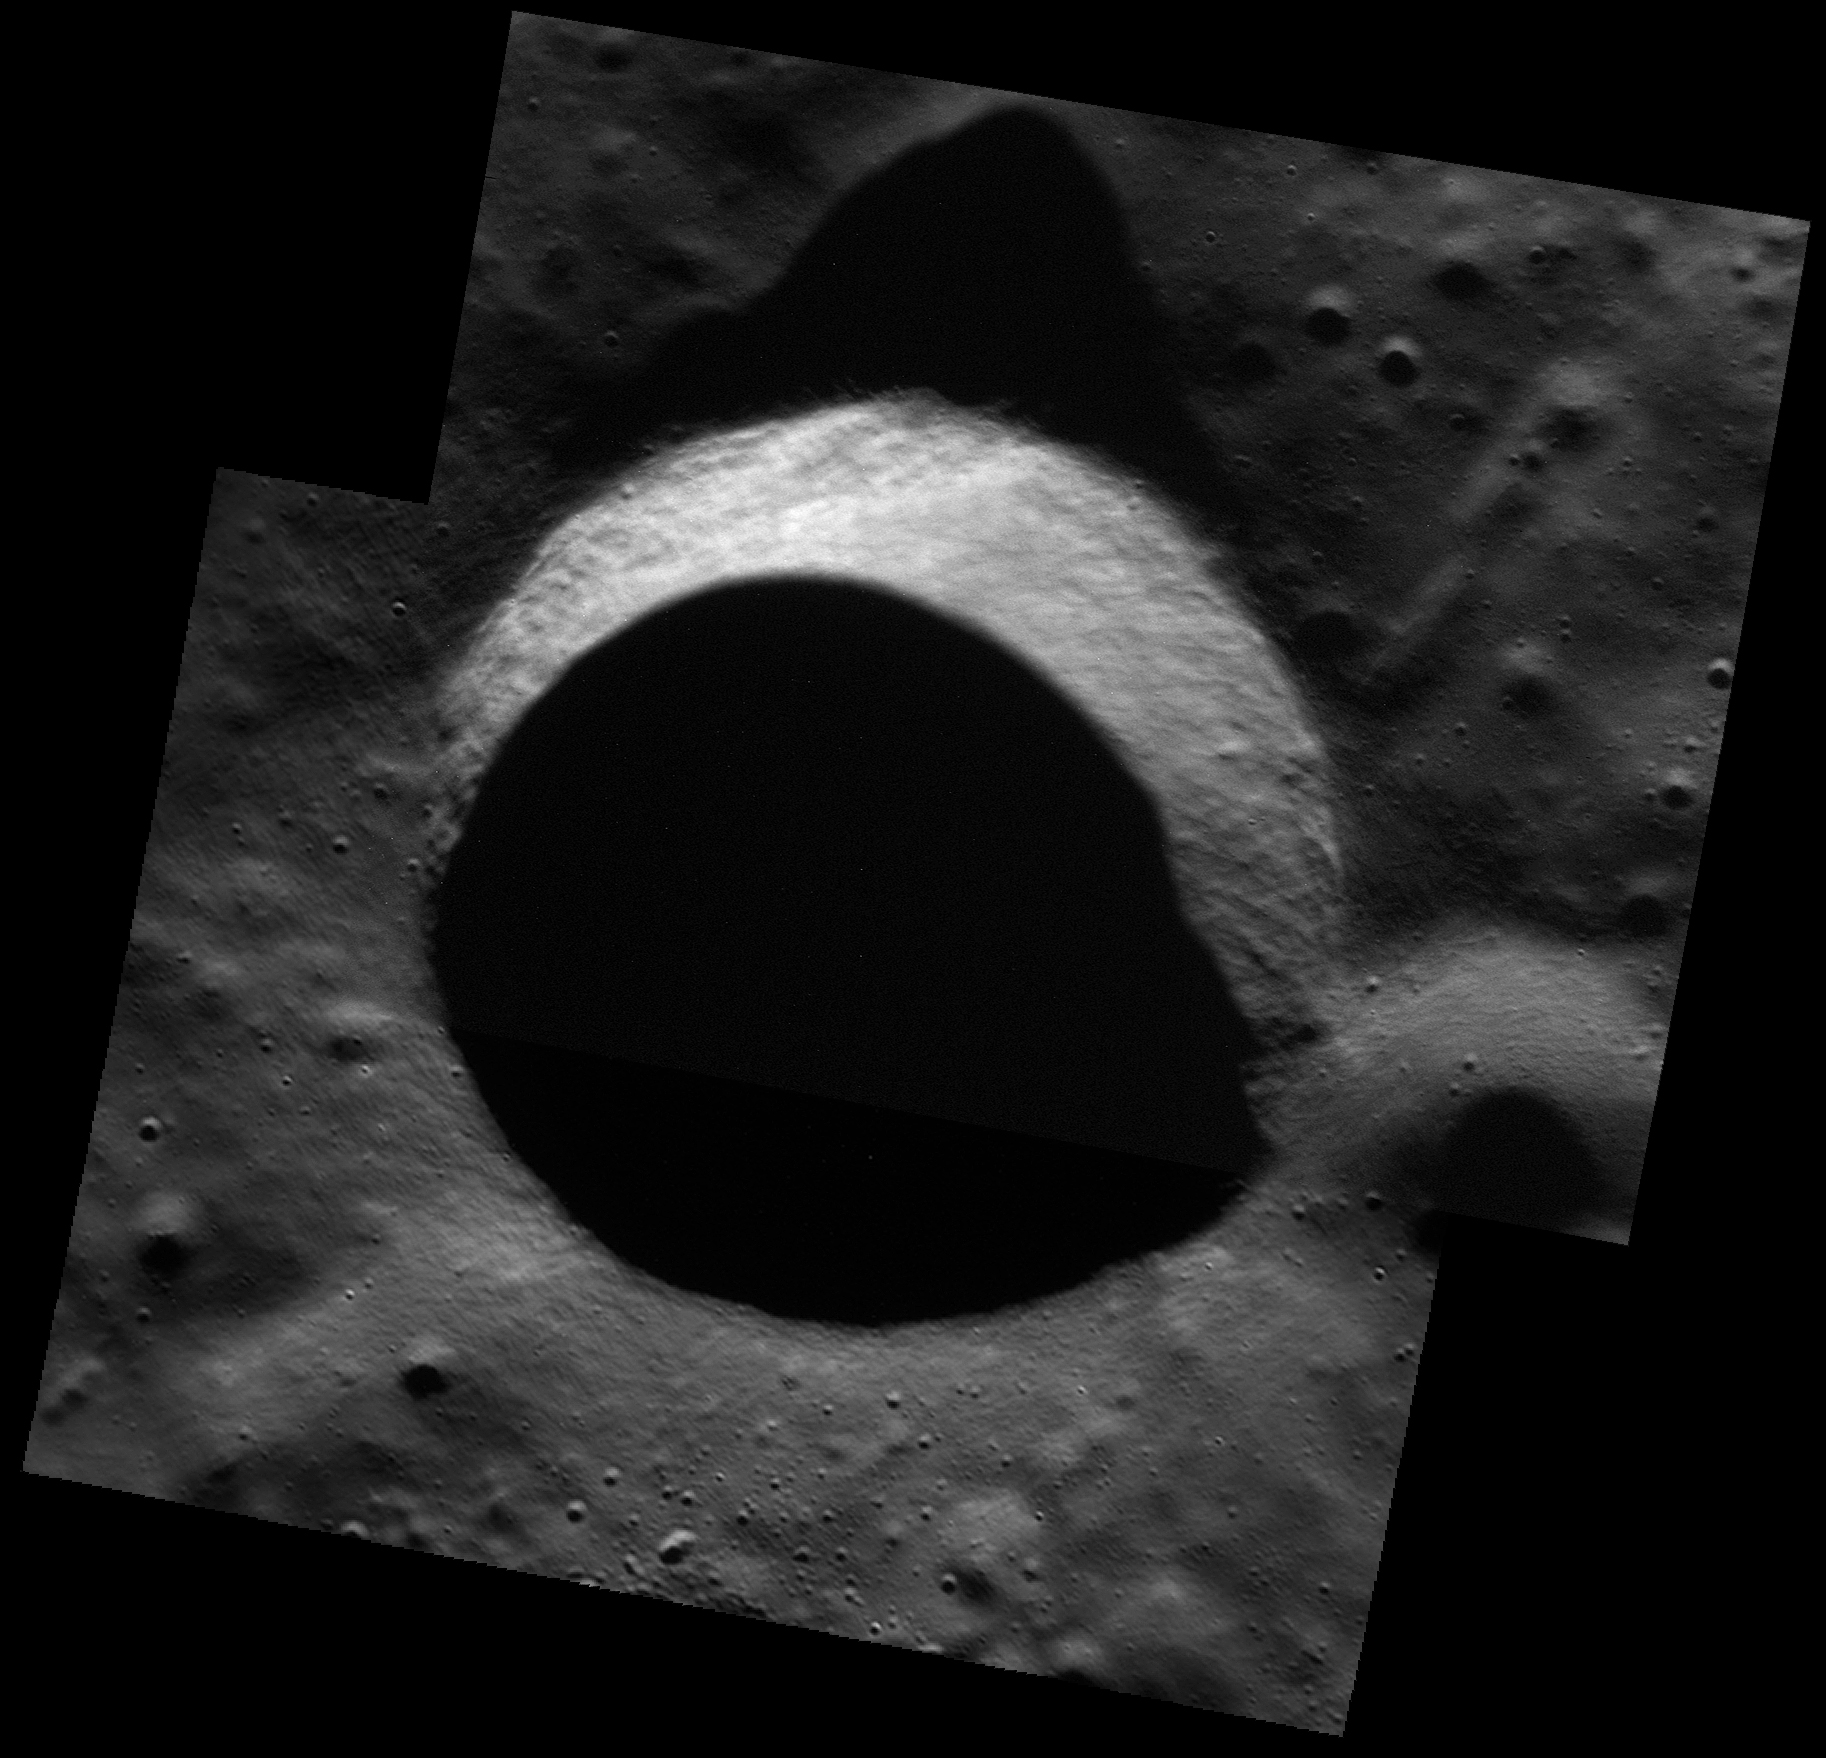

Simply Shadowed

Inside this simple crater, the sun never shines! The view shown here is a mosaic of two images, showing higher-resolution details of the crater’s sunlit wall but leaving the ice that may lie in the darkness unseen.

This image was acquired as part of the MDIS low-altitude imaging campaign. During MESSENGER’s second extended mission, the spacecraft makes a progressively closer approach to Mercury’s surface than at any previous point in the mission, enabling the acquisition of high-spatial-resolution data. For spacecraft altitudes below 350 kilometers, NAC images are acquired with pixel scales ranging from 20 meters to as little as 2 meters.

Image ID: 6624807, 6626880
Instrument: Narrow Angle Camera (NAC) of the Mercury Dual Imaging System (MDIS)
Center Latitude: 82.8°
Center Longitude: 38.9° E
Resolution: 7 meters/pixel
Scale: This crater has a diameter of 7.2 kilometers (4.5 miles)
Incidence Angle: 82.8°
Emission Angle: 38.9°
Phase Angle: 84.2°

The MESSENGER spacecraft is the first ever to orbit the planet Mercury, and the spacecraft’s seven scientific instruments and radio science investigation are unraveling the history and evolution of the Solar System’s innermost planet. During the first two years of orbital operations, MESSENGER acquired over 150,000 images and extensive other data sets. MESSENGER is capable of continuing orbital operations until early 2015.

For information regarding the use of images, see the MESSENGER image use policy.

Credit: NASA/Johns Hopkins University Applied Physics Laboratory/Carnegie Institution of Washington